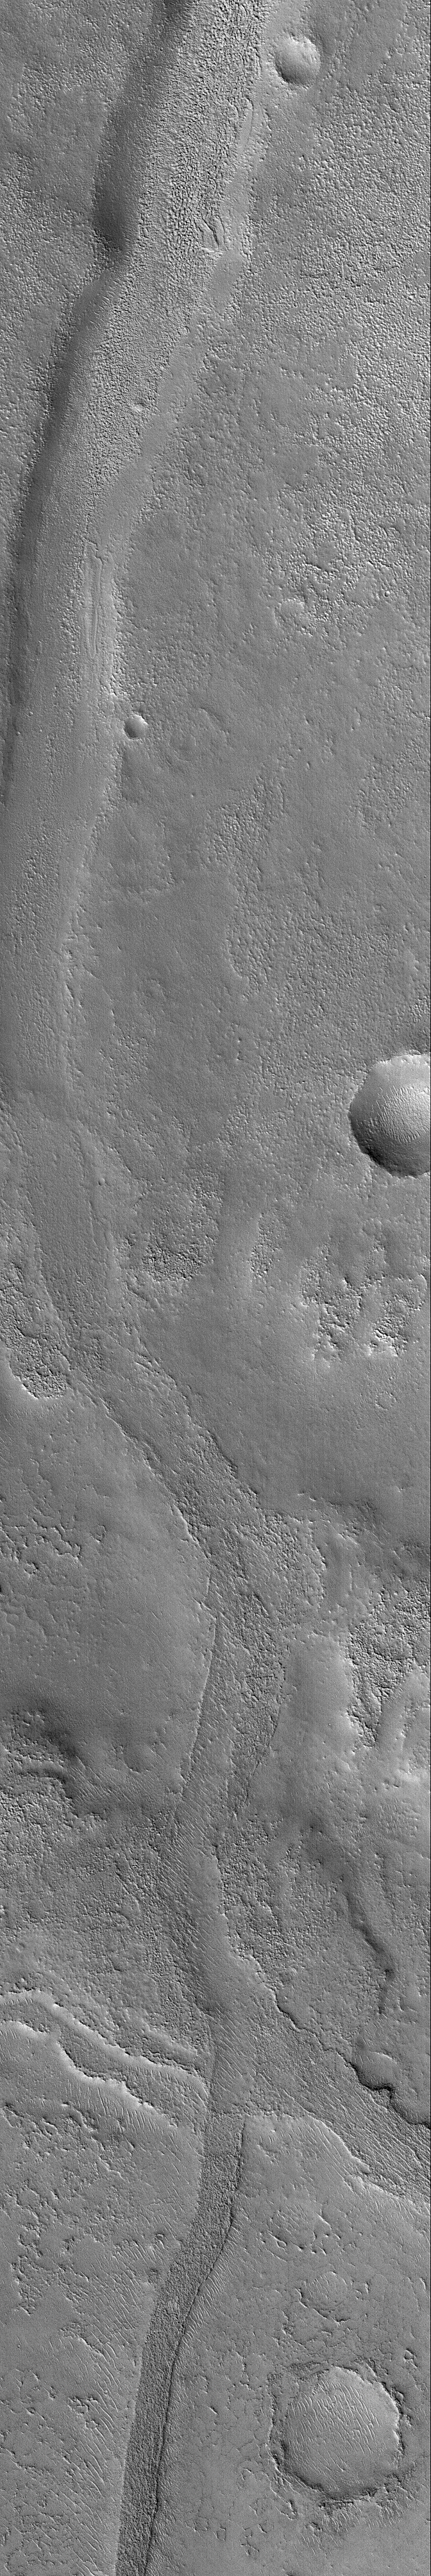

Inverted Valley in Arabia

24 November 2004
Ancient valleys that may once have been the conduits through which water flowed are common on the surface of Mars. They are also found–filled and buried–in the subsurface, preserved in the rock record. In addition, erosion may take what was once the floor of a valley and leave it as a high-standing, flat-topped ridge. This Mars Global Surveyor (MGS) Mars Orbiter Camera (MOC) image shows a valley in eastern Arabia Terra that, in just one picture, exhibits both negative and positive relief forms. In negative relief, the valley is just that–a valley. In positive relief, instead of a valley, the former floor is now the top of a broad ridge. This MOC image is particularly instructive, because the transition from negative to positive (then back to negative and then again to positive) relief is captured in one small area. These landforms are located near 32.5°N, 314.1°W. The image covers an area about 3 km (1.9 mi) wide. Sunlight illuminates the scene from the lower left.

Credit: NASA/JPL/Malin Space Science Systems